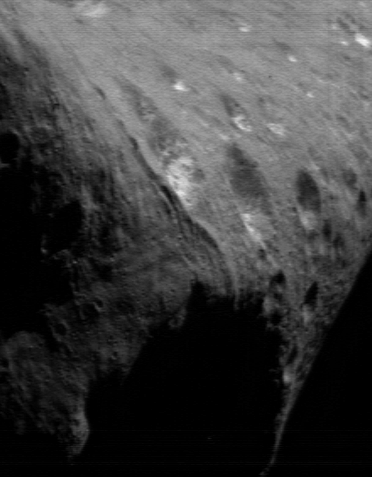

Eros’North Pole

For much of the past five weeks, imaging activities on the NEAR Shoemaker spacecraft have focused on the high northern latitudes of Eros. The point at which the Sun is directly overhead – known as the “subsolar point” – has been steadily moving from Eros’ northern regions toward the equator as the asteroid’s seasons progress. As this happens, the northern hemisphere is illuminated less and less, and previously dark southern latitudes progressively come into view. In this image, taken March 19, 2000, from a range of 205 kilometers (127 miles), the asteroid’s north pole is in the upper right of the frame. The whole scene is 7.4 kilometers (4.6 miles) across.

Built and managed by The Johns Hopkins University Applied Physics Laboratory, Laurel, Maryland, NEAR was the first spacecraft launched in NASA’s Discovery Program of low-cost, small-scale planetary missions. See the NEAR web page at http://near.jhuapl.edu/ for more details.

Credit: NASA/JPL/JHUAPL